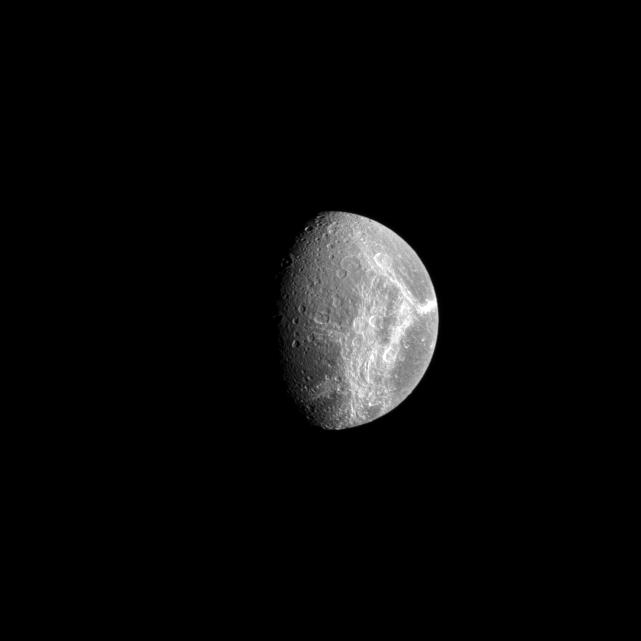

Dione’s Icy Wisps

The Cassini spacecraft views the “wisps” on the surface of the Saturnian moon, Dione, looking from afar much the way they looked to the Voyager cameras years ago. These linea cover the trailing hemisphere of the moon.

Cassini high resolution images revealed these bright features to be geologically young fractures exposing the icy surface of the moon. (See PIA07638).

North on Dione (1,123 kilometers, or 698 miles across) is up in this image.

The image was taken in visible light with the Cassini spacecraft narrow-angle camera on Oct. 30, 2008 at a distance of approximately 858,000 kilometers (533,000 miles) from Dione and at a Sun-Dione-spacecraft, or phase, angle of 61 degrees. Image scale is 5 kilometers (3 miles) per pixel.

The Cassini-Huygens mission is a cooperative project of NASA, the European Space Agency and the Italian Space Agency. The Jet Propulsion Laboratory, a division of the California Institute of Technology in Pasadena, manages the mission for NASA’s Science Mission Directorate, Washington, D.C. The Cassini orbiter and its two onboard cameras were designed, developed and assembled at JPL. The imaging operations center is based at the Space Science Institute in Boulder, Colo.

Credit: NASA/JPL/Space Science Institute